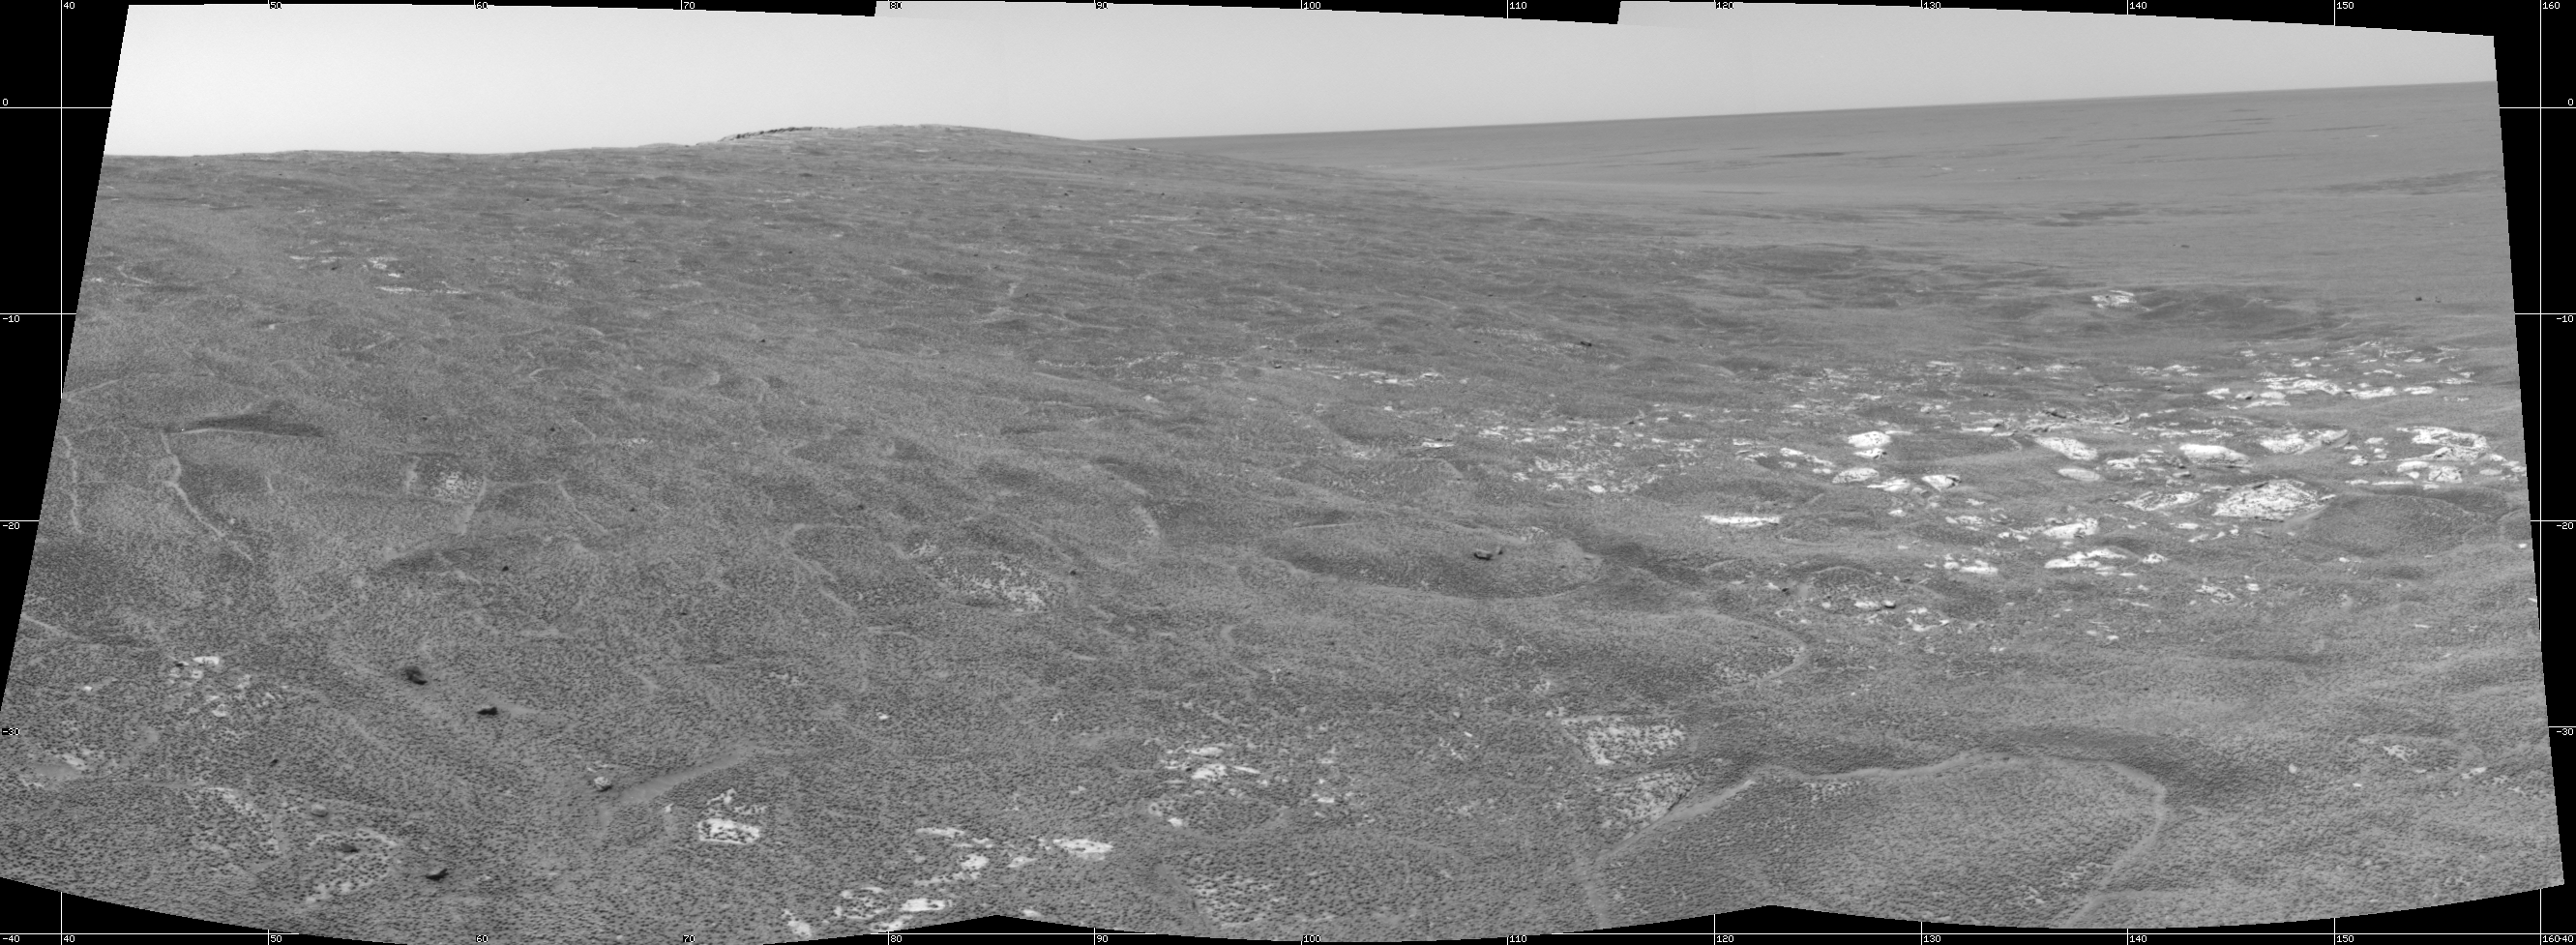

Opportunity View on Sol 109

This cylindrical-projection mosaic was created from three navigation camera frames that NASA’s Mars Exploration Rover Opportunity acquired on sol 109, May 15, 2004. Opportunity is sitting along the rim of “Endurance Crater” in the Meridiani Planum region.

Credit: NASA/JPL